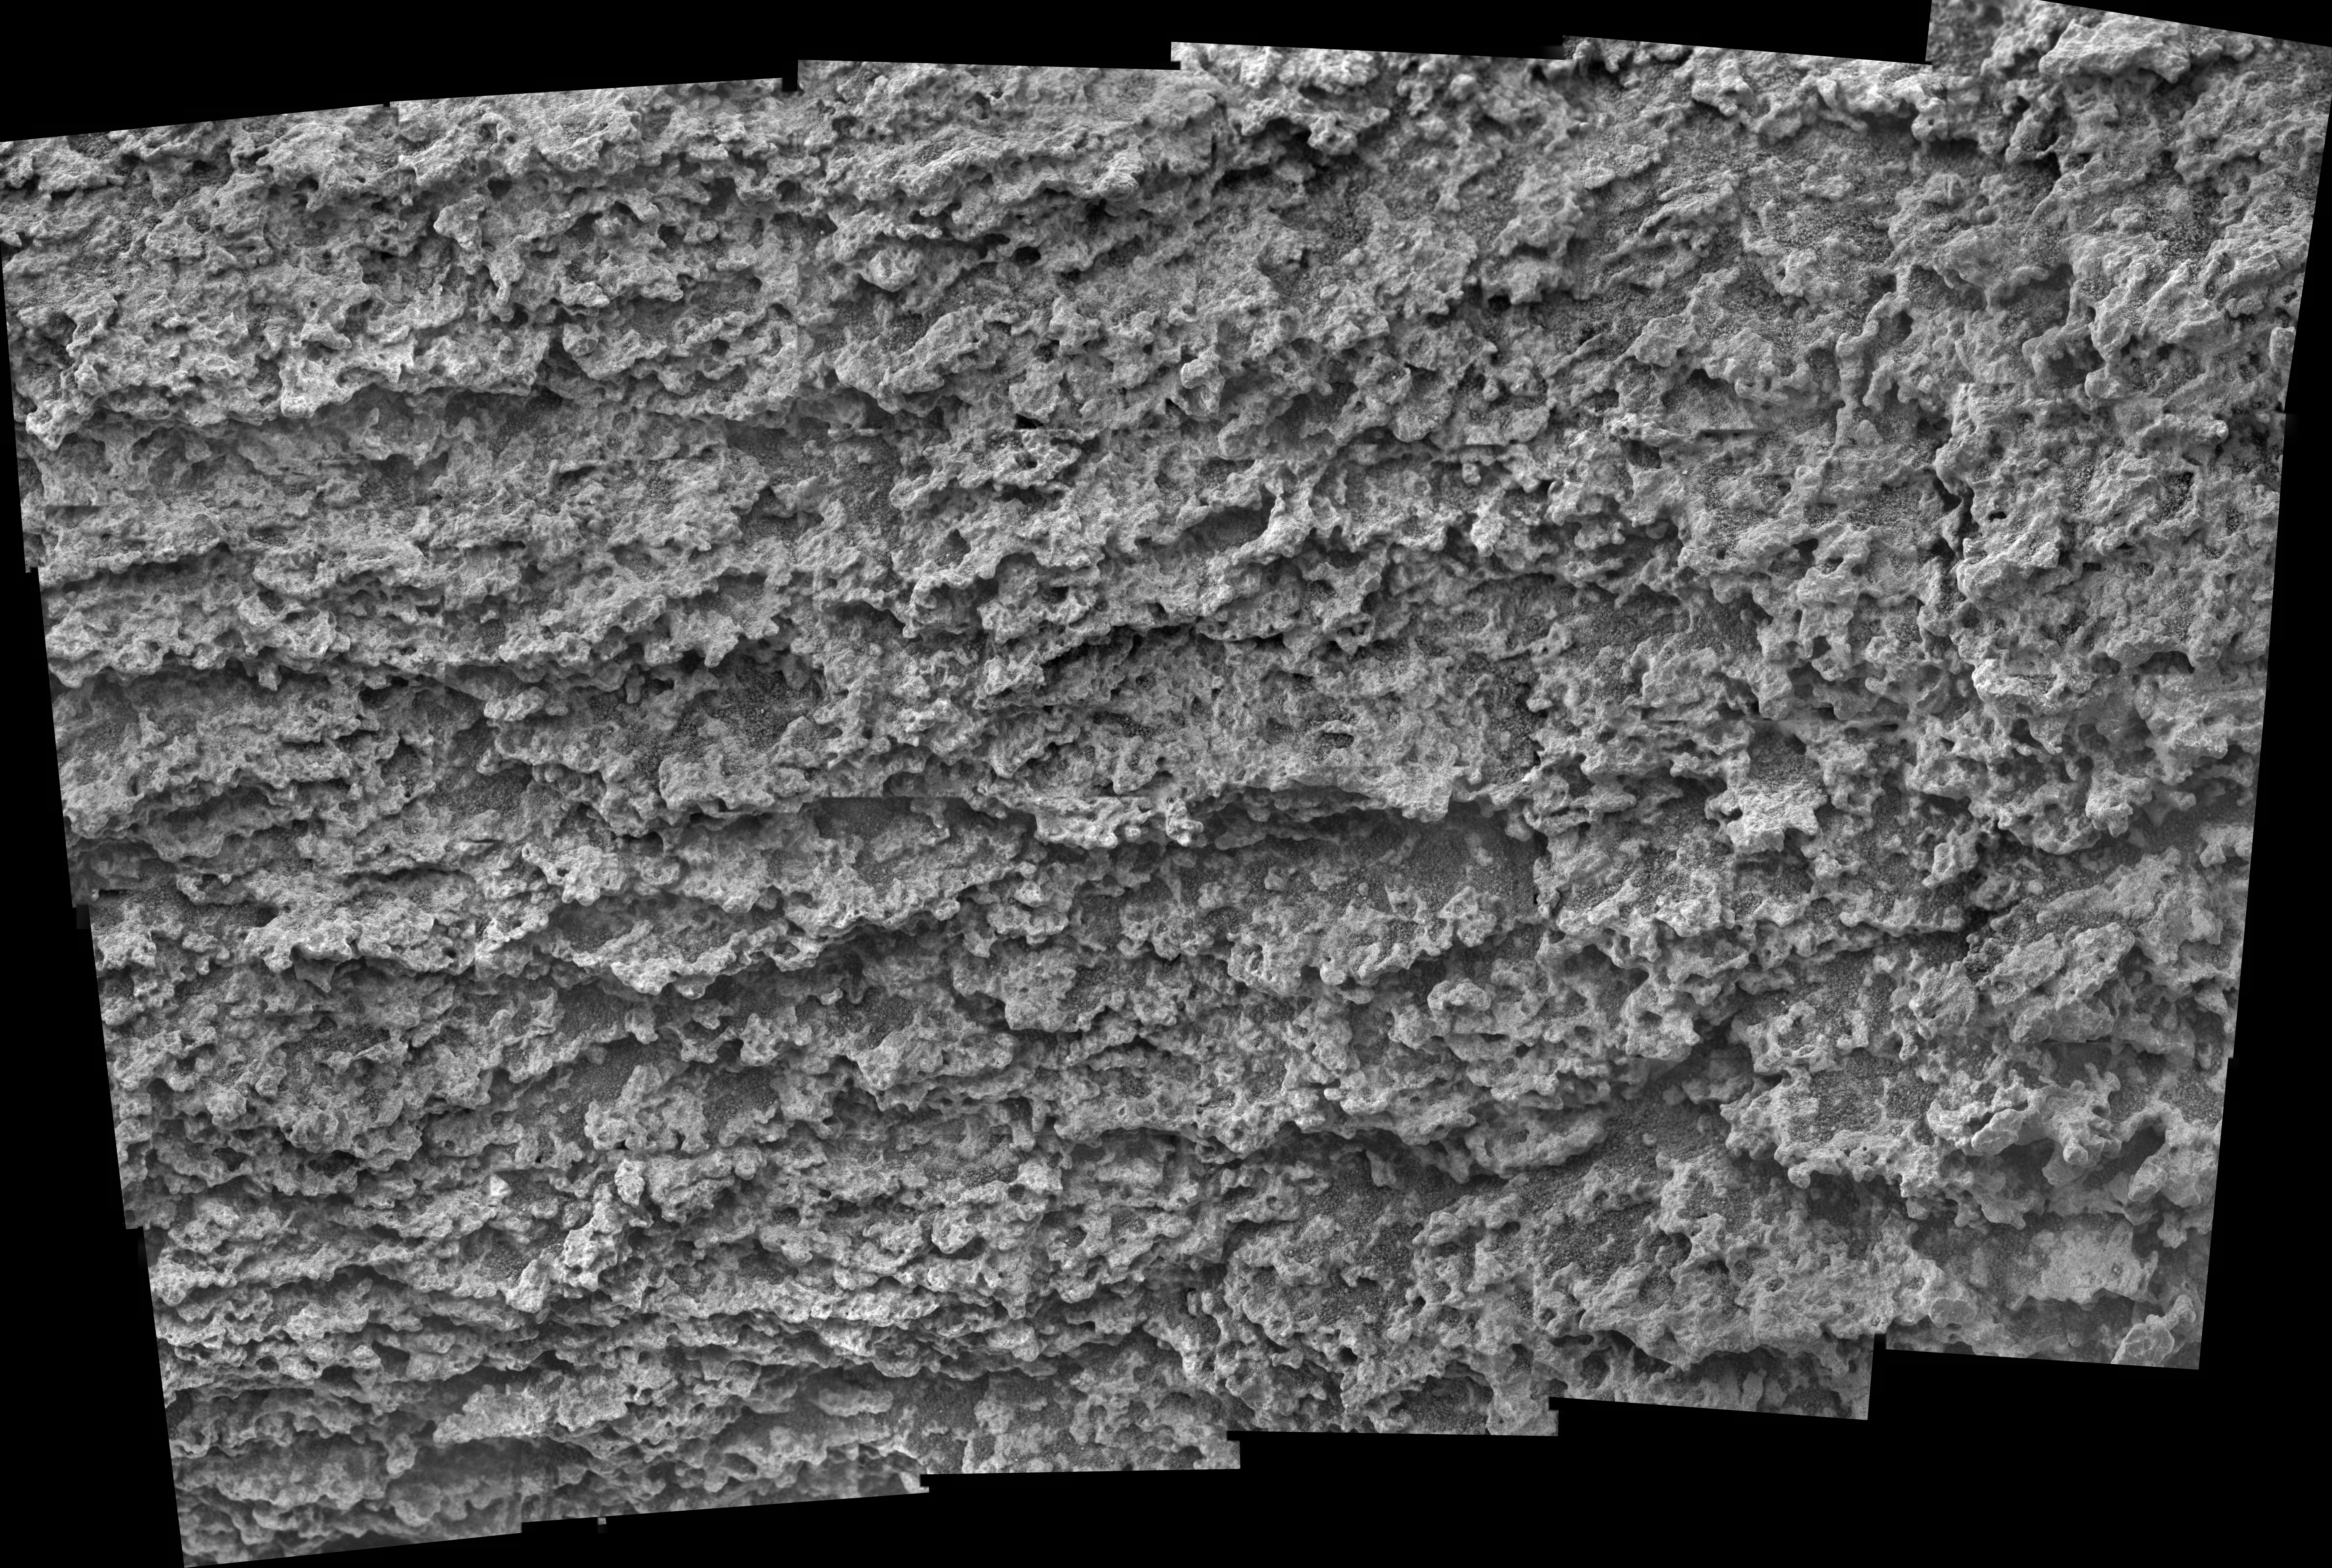

Close-up of ‘Keystone’ on ‘Methuselah’ Outcrop

This mosaic of 24 frames from the microscopic imager on NASA’s Mars Exploration Rover Spirit shows the texture of a target called “Keystone” on the “Methuselah” outcrop of layered rock on “Husband Hill” inside Mars’ Gusev Crater. The images were taken on Spirit’s 469th martian day, or “sol (April 28, 2005). The target area shows fine layers that may have been deposited by wind or water. The individual frames are each 3 centimeters (1.2 inches) across and they overlap slightly in this array of six frames horizontally by four frames vertically. The target was fully shadowed when the images were acquired. The scale of the images (31 microns or one one-thousandth of an inch per pixel) allows features as small as 0.1 millimeter (four one-thousandths of an inch) to be resolved.

Credit: NASA/JPL/Cornell/USGS